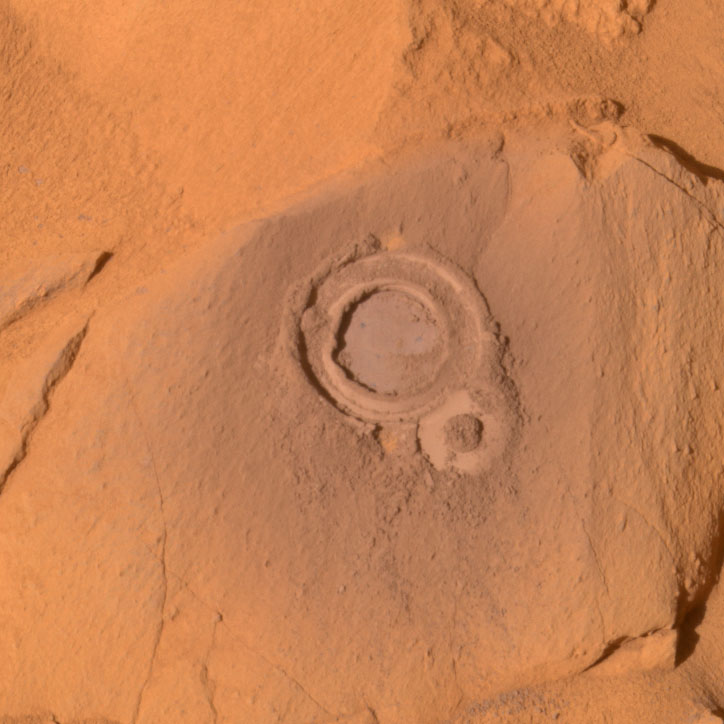

Hole in ‘Ebenezer’

Figure 1

This image, taken by the panoramic camera on NASA’s Mars Exploration Rover Spirit, shows the mark left by the rover’s rock abrasion tool on the rock dubbed “Ebenezer,” located in Gusev Crater at the “Columbia Hills.” Scientists investigated the rock with the abrasion tool and determined its chemistry using the rover’s alpha particle X-ray spectrometer instrument. Both instruments are located on the rover’s robotic arm. Spirit took this image on its 236th martian day, or sol (Sept. 1, 2004). This is a true-color image generated from a composite of left-eye camera filters (750 to 430 nanometers).

Data on the graph (Figure 1) from the alpha particle X-ray spectrometer instrument on the robotic arm of NASA’s Mars Exploration Rover Spirit reveal the elemental chemistry of two rocks, “Ebenezer” and “Clovis,” (see PIA06837) in the “Columbia Hills.” Scientists found, through comparison of the rocks’ chemistry, that Ebenezer and Clovis have very different compositions from the rocks on the Gusev plains.

Credit: NASA/JPL/Cornell, Graph NASA/JPL/Cornell/Max Planck Institute